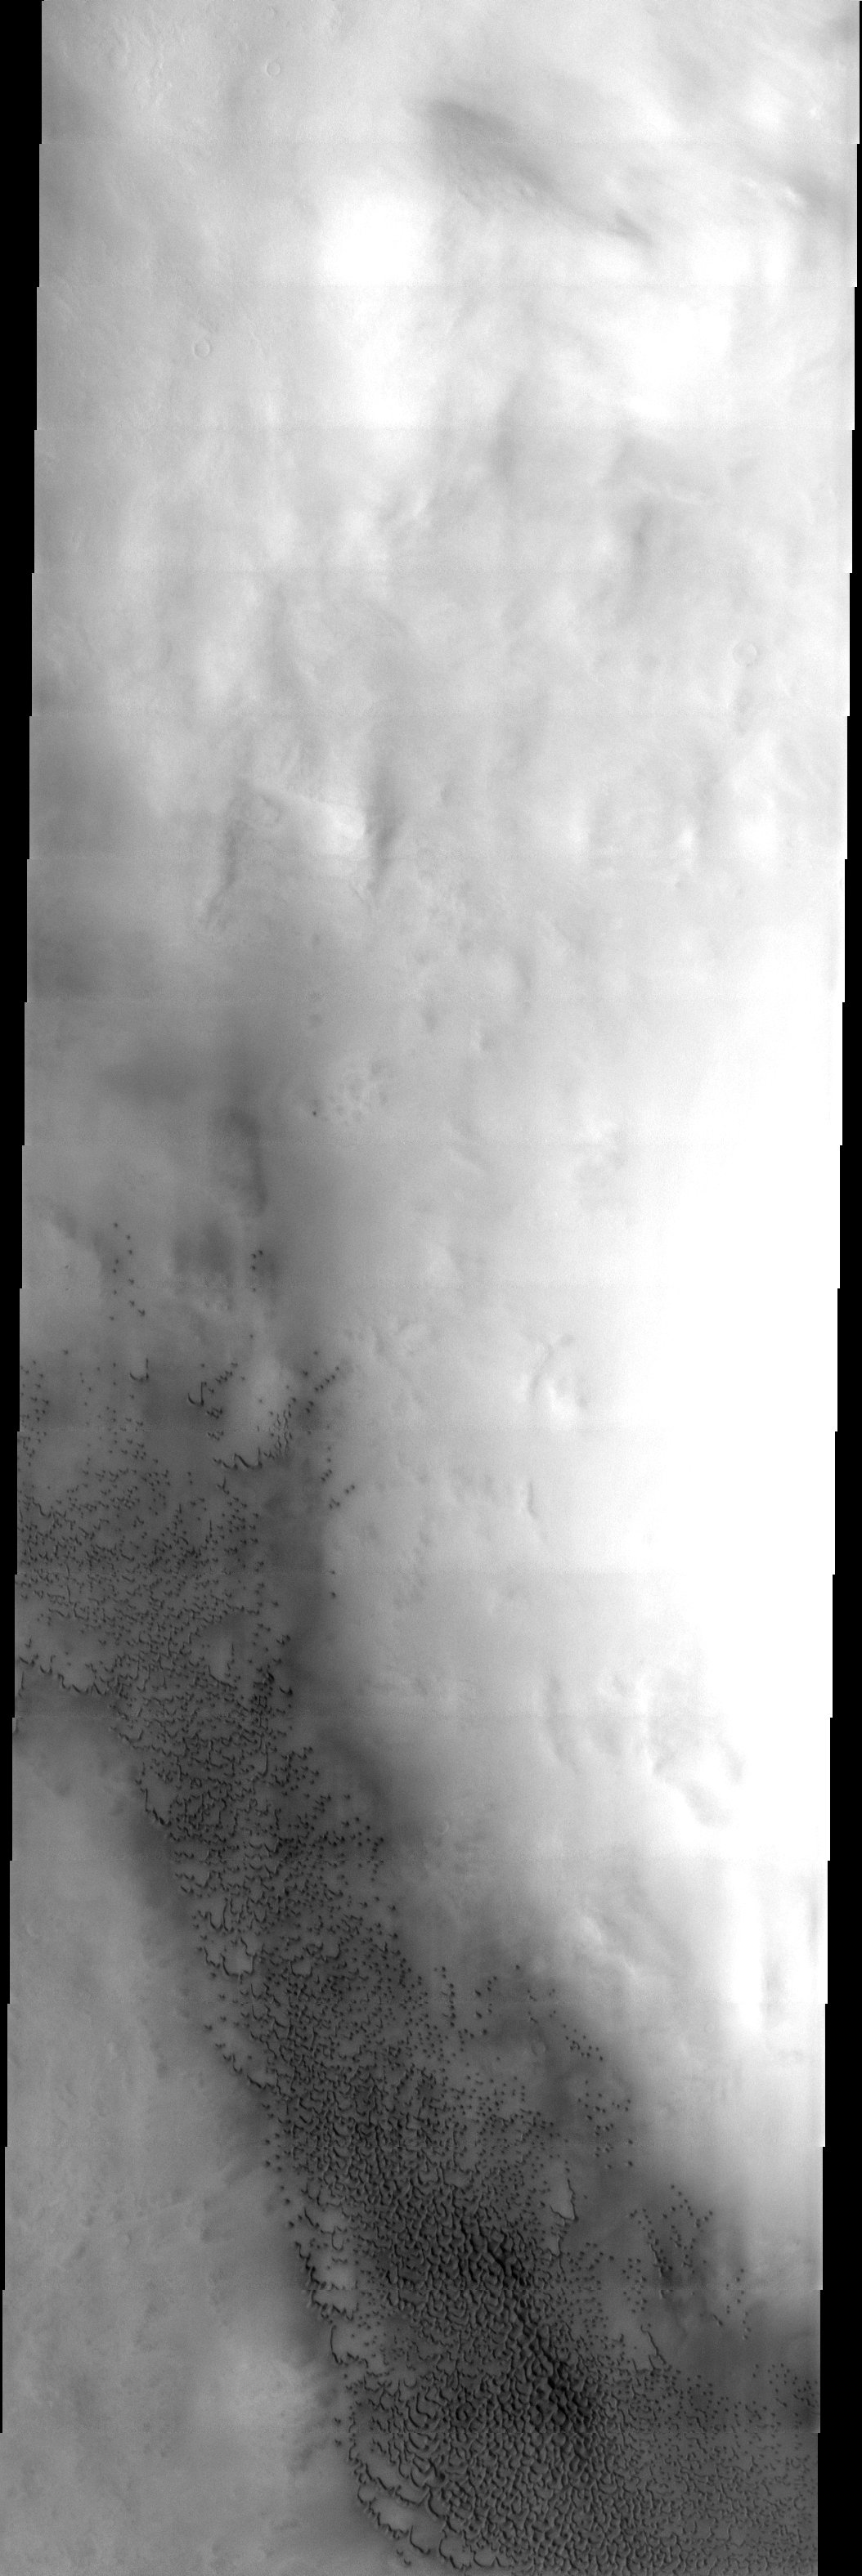

Polar Dunes

Dunes in the Vastitas Borealis region of Mars. These sand seas migrate around the north polar cap following the strong polar vortex winds.

Note: this THEMIS visual image has not been radiometrically nor geometrically calibrated for this preliminary release. An empirical correction has been performed to remove instrumental effects. A linear shift has been applied in the cross-track and down-track direction to approximate spacecraft and planetary motion. Fully calibrated and geometrically projected images will be released through the Planetary Data System in accordance with Project policies at a later time.

NASA’s Jet Propulsion Laboratory manages the 2001 Mars Odyssey mission for NASA’s Office of Space Science, Washington, D.C. The Thermal Emission Imaging System (THEMIS) was developed by Arizona State University, Tempe, in collaboration with Raytheon Santa Barbara Remote Sensing. The THEMIS investigation is led by Dr. Philip Christensen at Arizona State University. Lockheed Martin Astronautics, Denver, is the prime contractor for the Odyssey project, and developed and built the orbiter. Mission operations are conducted jointly from Lockheed Martin and from JPL, a division of the California Institute of Technology in Pasadena.

Image information: VIS instrument. Latitude 77.3, Longitude 87.3 East (272.7 West). 19 meter/pixel resolution.

Credit: NASA/JPL/Arizona State University